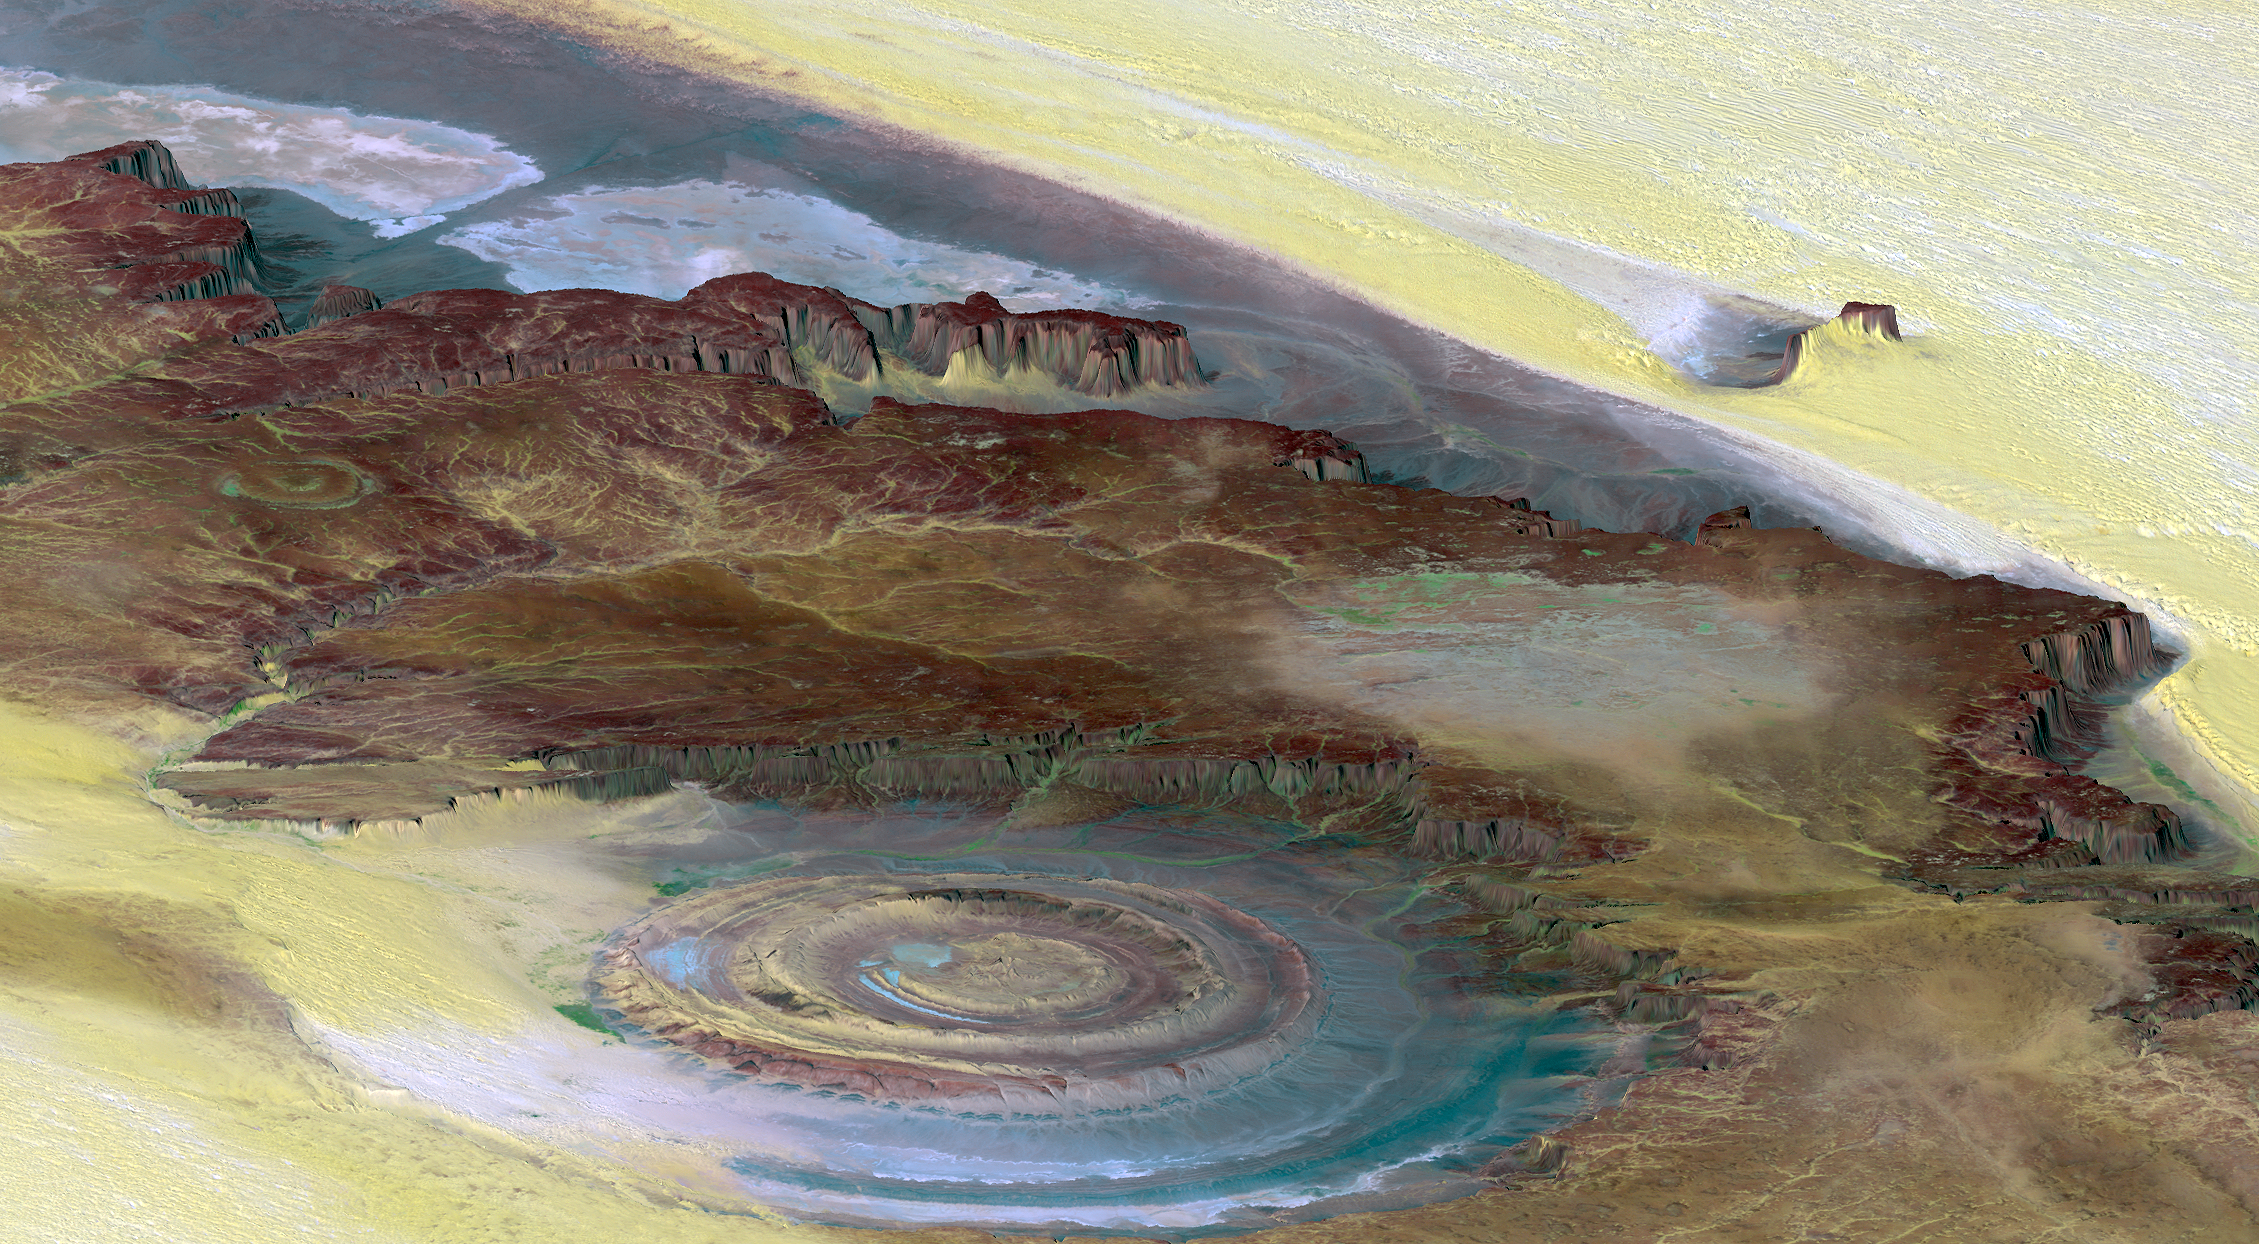

Richat Structure, Mauritania

This prominent circular feature, known as the Richat Structure, in the Sahara desert of Mauritania is often noted by astronauts because it forms a conspicuous 50-kilometer-wide (30-mile-wide) bull’s-eye on the otherwise rather featureless expanse of the desert. Initially mistaken for a possible impact crater, it is now known to be an eroded circular anticline (structural dome) of layered sedimentary rocks.

Extensive sand dunes occur in this region and the interaction of bedrock topography, wind, and moving sand is evident in this scene. Note especially how the dune field ends abruptly short of the cliffs at the far right as wind from the northeast (lower right) apparently funnels around the cliff point, sweeping clean areas near the base of the cliff. Note also the small isolated peak within the dune field. That peak captures some sand on its windward side, but mostly deflects the wind and sand around its sides, creating a sand-barren streak that continues far downwind.

This view was generated from a Landsat satellite image draped over an elevation model produced by the Shuttle Radar Topography Mission (SRTM). The view uses a 6-times vertical exaggeration to greatly enhance topographic expression. For vertical scale, note that the height of the mesa ridge in the back center of the view is about 285 meters (about 935 feet) tall. Colors of the scene were enhanced by use of a combination of visible and infrared bands, which helps to differentiate bedrock (browns), sand (yellow, some white), minor vegetation in drainage channels (green), and salty sediments (bluish whites). Some shading of the elevation model was included to further highlight the topographic features.

Elevation data used in this image was acquired by the Shuttle Radar Topography Mission (SRTM) aboard the Space Shuttle Endeavour, launched on February 11, 2000. SRTM used the same radar instrument that comprised the Spaceborne Imaging Radar-C/X-Band Synthetic Aperture Radar (SIR-C/X-SAR) that flew twice on the Space Shuttle Endeavour in 1994. SRTM was designed to collect three-dimensional measurements of the Earth’s surface. To collect the 3-D data, engineers added a 60-meter-long (200-foot) mast, installed additional C-band and X-band antennas, and improved tracking and navigation devices. The mission is a cooperative project between the National Aeronautics and Space Administration (NASA), the National Geospatial-Intelligence Agency (NGA) of the U.S. Department of Defense (DoD), and the German and Italian space agencies. It is managed by NASA’s Jet Propulsion Laboratory, Pasadena, Calif., for NASA’s Earth Science Enterprise, Washington, D.C.

View Size: 68 kilometers (42 miles) wide by 112 kilometers (69 miles) distance
Location: 21.2 degrees North latitude, 11.7 degrees West longitude
Orientation: View toward west-northwest
Image Data: Landsat Bands 1, 4, 7 in B.G.R.
Date Acquired: February 2000 (SRTM), January 13, 1987 (Landsat)

Credit: NASA/JPL/NIMA